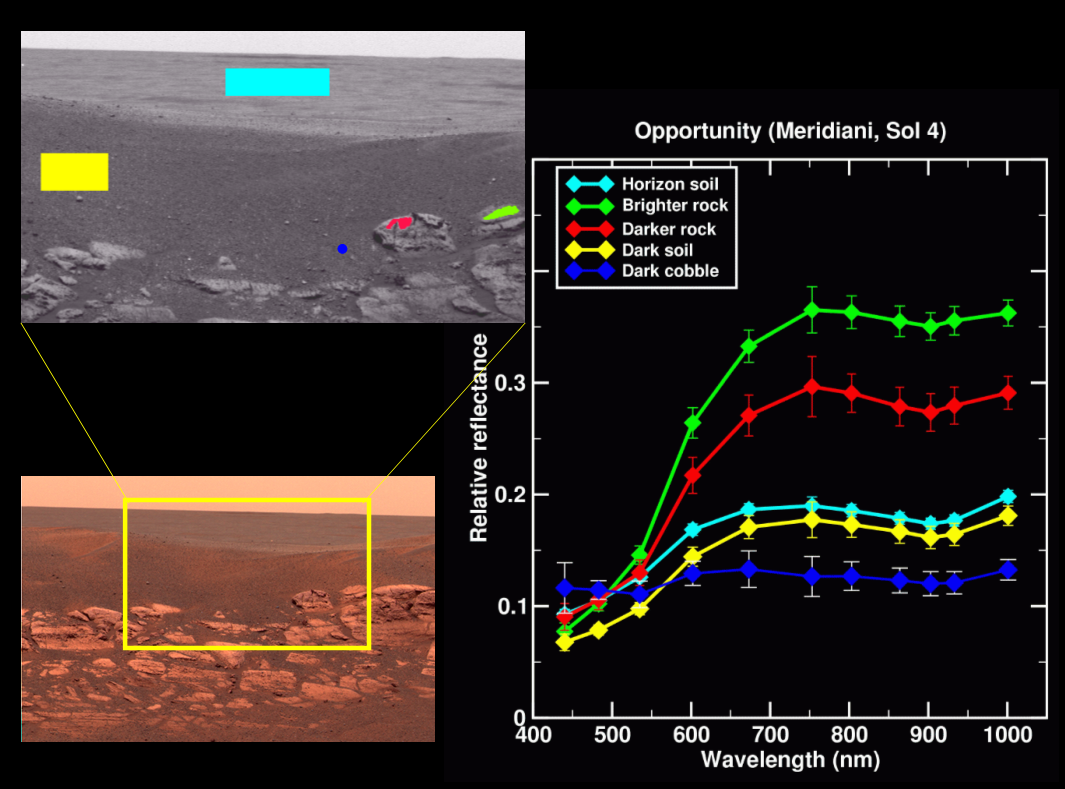

Rock Outcrop Spectra

The color image on the lower left shows a rock outcrop at Meridiani Planum, Mars. This image was taken by the panoramic camera on the Mars Exploration Rover Opportunity, looking north, and was acquired on the 4th sol, or martian day, of the rover’s mission (Jan. 27, 2004). The yellow box outlines an area detailed in the top left image, which is a monochrome (single filter) image from the rover’s panoramic camera. The top image uses solid colors to show several regions on or near the rock outcrop from which spectra were extracted: the dark soil above the outcrop (yellow), the distant horizon surface (aqua), a bright rock in the outcrop (green), a darker rock in the outcrop (red), and a small dark cobblestone (blue). Spectra from these regions are shown in the plot to the right.

Credit: NASA/JPL/Cornell